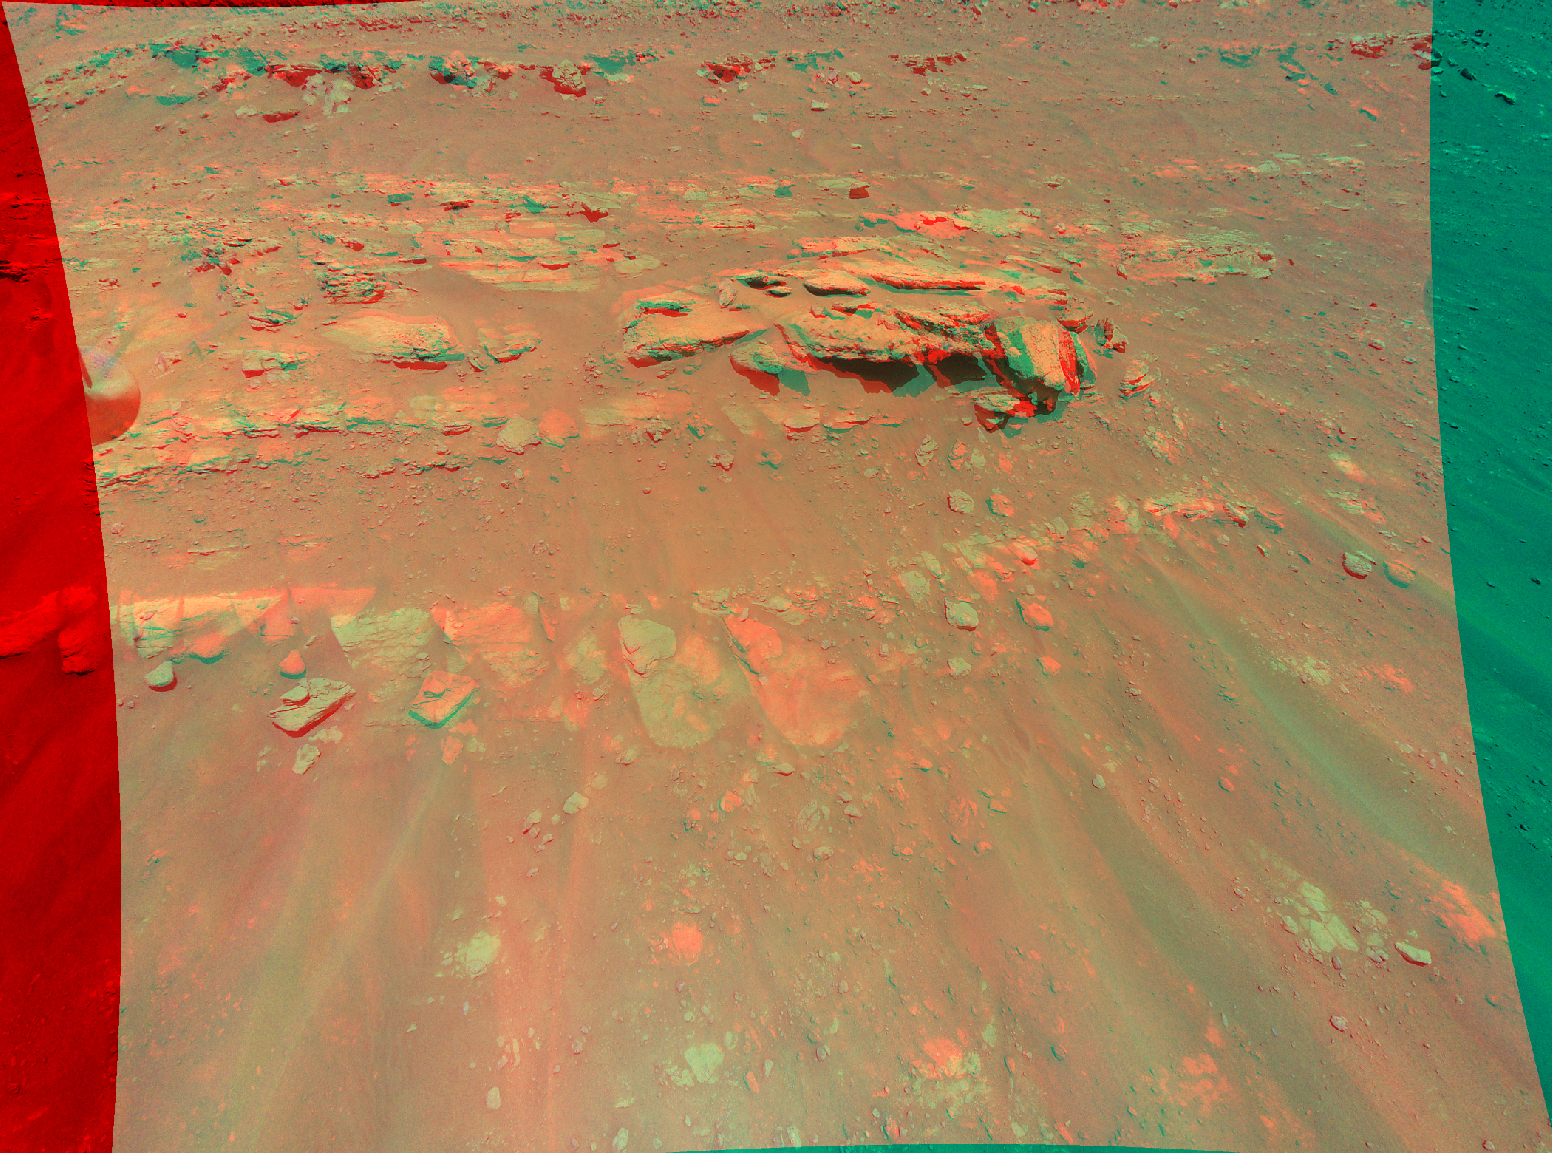

Mars Mound from Ingenuity Helicopter’s Perspective in 3D

This 3D view of an area the Mars Perseverance rover team calls “Faillefeu” was created from data collected by NASA’s Ingenuity Mars Helicopter during its 13th flight at Mars on Sept. 4, 2021. The images used to create the 3D, or anaglyph, picture of the geologic feature were taken at the request of the Mars Perseverance rover science team, which was considering visiting the geologic feature during the first science campaign.

The anaglyph is best viewed with red-blue glasses. It was created by combining data from two images taken 16 feet (5 meters) apart by the color camera aboard Ingenuity. At the time the two images were taken, Ingenuity was at an altitude of 26 feet (8 meters).

The Ingenuity Mars Helicopter was built by JPL, which also manages the technology demonstration project for NASA Headquarters. It is supported by NASA’s Science, Aeronautics Research, and Space Technology mission directorates. NASA’s Ames Research Center in California’s Silicon Valley, and NASA’s Langley Research Center in Hampton, Virginia, provided significant flight performance analysis and technical assistance during Ingenuity’s development. AeroVironment Inc., Qualcomm, and SolAero also provided design assistance and major vehicle components. Lockheed Martin Space designed and manufactured the Mars Helicopter Delivery System.

Credit: NASA/JPL-Caltech